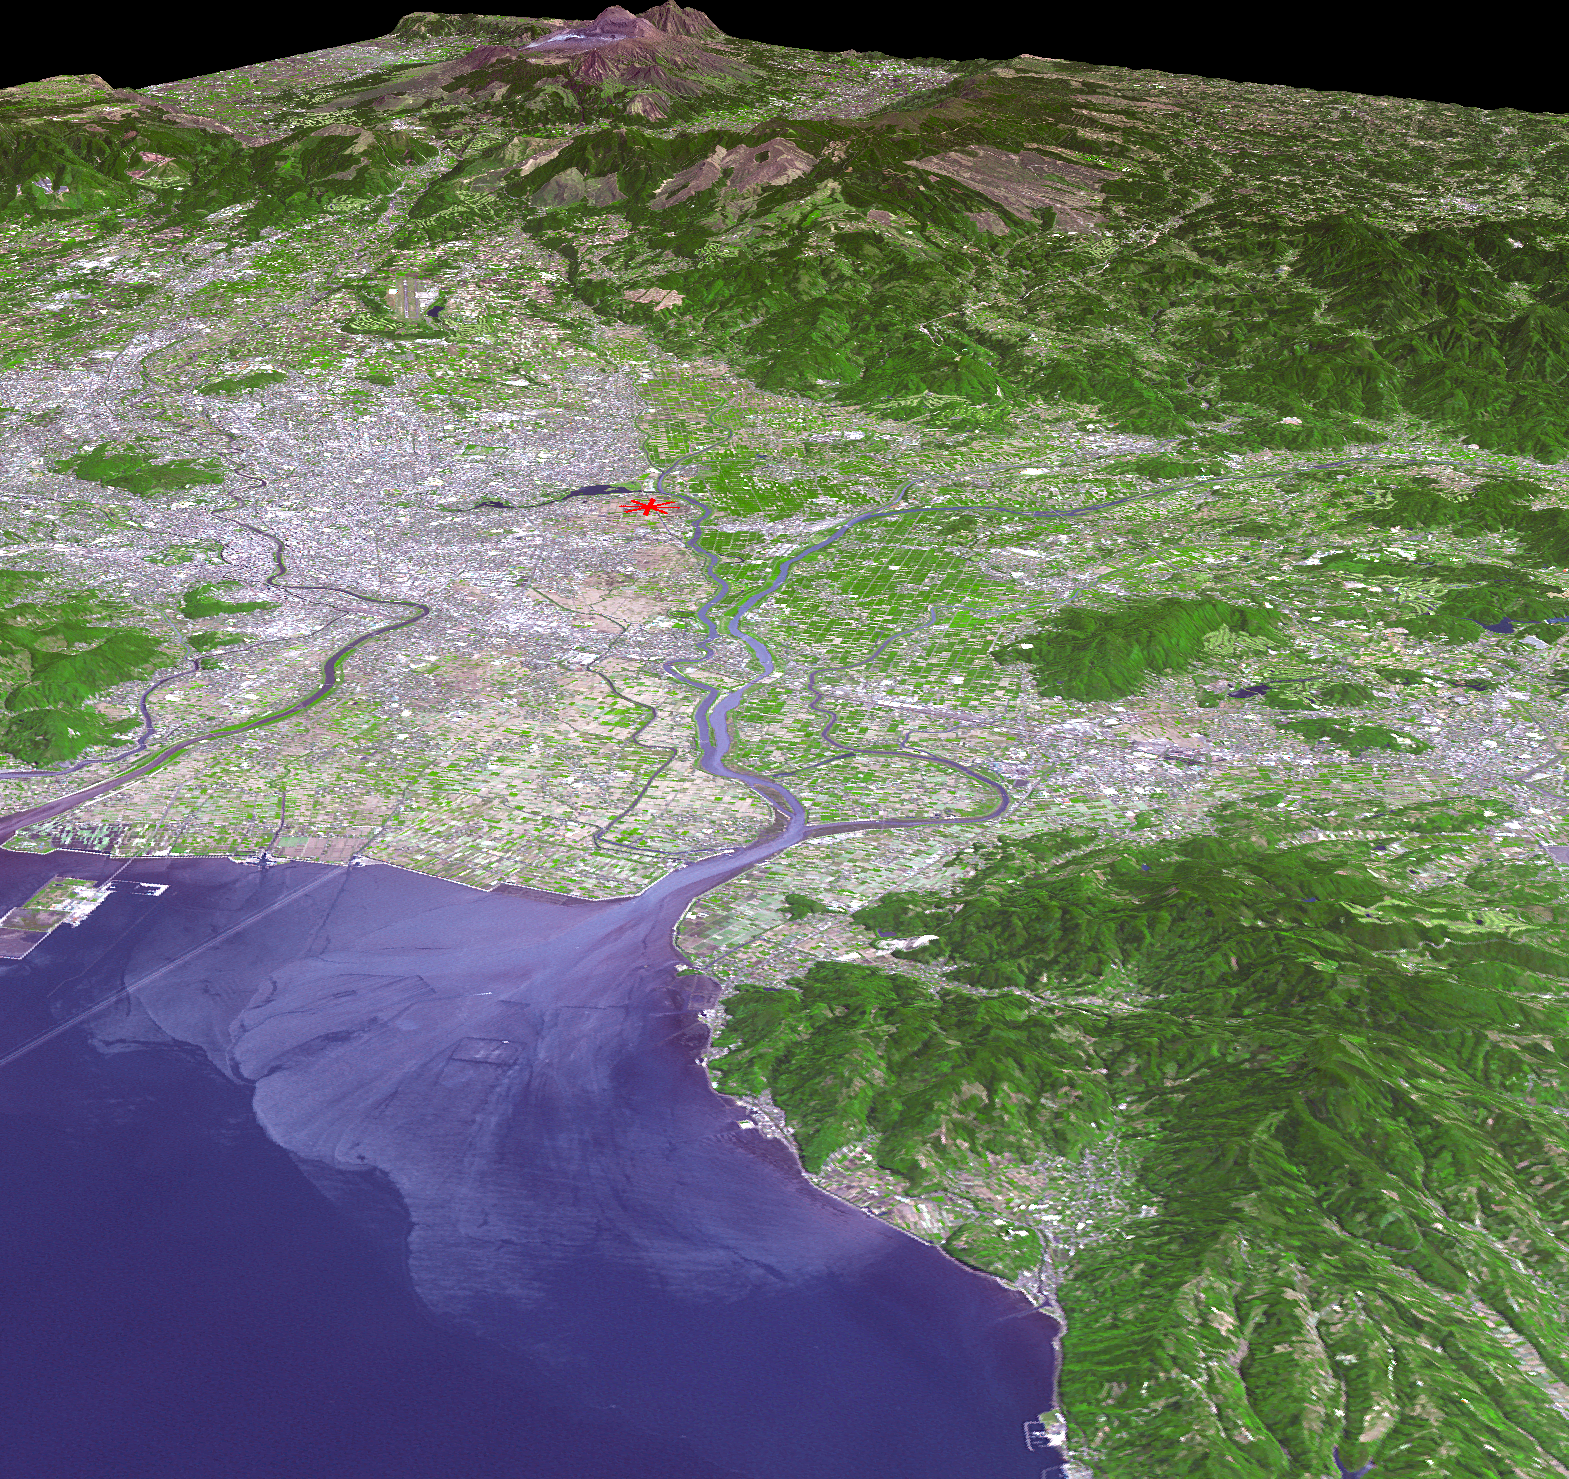

NASA Satellite Shows Site of Devastating Japan Quakes

The magnitude 6.2 and 7.0 twin earthquakes that struck Japan’s southern Kyushu Island on April 14 and 16, 2016, caused major damage and numerous casualties. The hypocenter was very shallow,6.2 miles or 10 kilometers, along the right-lateral strike slip Futagawa Fault, which goes directly through the city of Kumamoto. The shallow depth contributed to the severity of the shaking and damage. Japan is one of the most seismically active places on Earth. This perspective view, looking toward the Aso volcanic caldera, indicates the epicenter with a red star. The image was acquired April 20, 2016, and is located at 32.8 degrees north latitude, 130.7 degrees east longitude.

With its 14 spectral bands from the visible to the thermal infrared wavelength region and its high spatial resolution of 15 to 90 meters (about 50 to 300 feet), ASTER images Earth to map and monitor the changing surface of our planet. ASTER is one of five Earth-observing instruments launched Dec. 18, 1999, on Terra. The instrument was built by Japan’s Ministry of Economy, Trade and Industry. A joint U.S./Japan science team is responsible for validation and calibration of the instrument and data products.

The broad spectral coverage and high spectral resolution of ASTER provides scientists in numerous disciplines with critical information for surface mapping and monitoring of dynamic conditions and temporal change. Example applications are: monitoring glacial advances and retreats; monitoring potentially active volcanoes; identifying crop stress; determining cloud morphology and physical properties; wetlands evaluation; thermal pollution monitoring; coral reef degradation; surface temperature mapping of soils and geology; and measuring surface heat balance.

The U.S. science team is located at NASA’s Jet Propulsion Laboratory, Pasadena, Calif. The Terra mission is part of NASA’s Science Mission Directorate, Washington, D.C.

Credit: NASA/GSFC/METI/ERSDAC/JAROS, and U.S./Japan ASTER Science Team